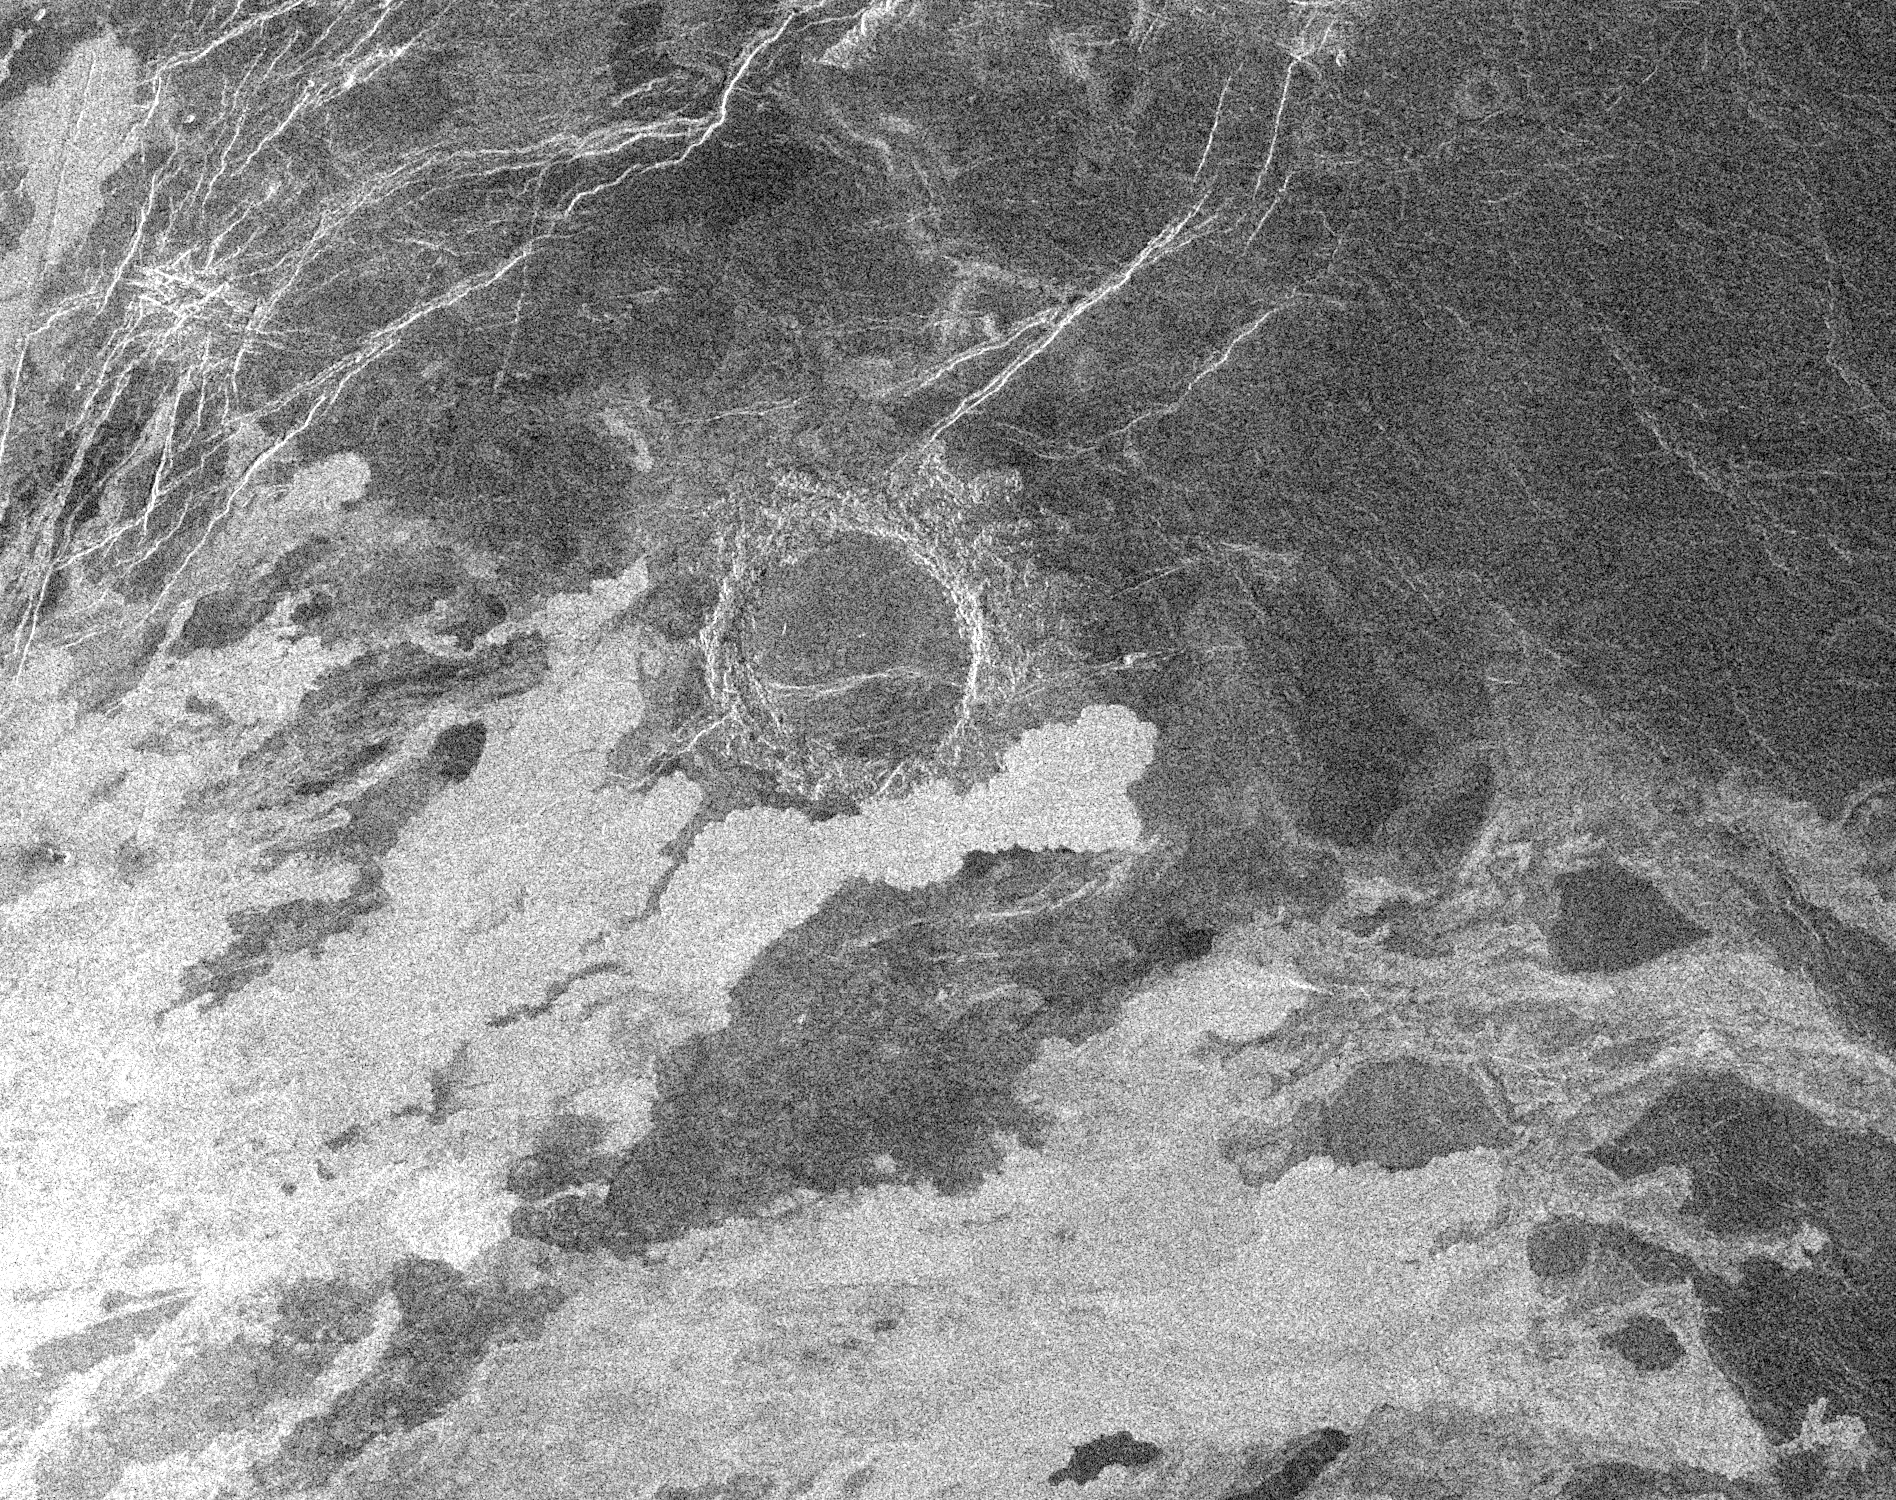

East Part of Sapas Mons with Flooded Crater

This Magellan image centered near 9.6 degrees north latitude, 189.5 degrees east longitude of an area 140 kilometers (87 miles) by 110 kilometers (68 miles) covers part of the eastern flank of the volcano Sapas Mons on the western edge of Atla Regio. The bright lobate features along the southern and the western part of the image, oriented in northeast to southwest directions, are lava flows that are rough at the 12.6 centimeter wavelength of the radar. These flows range in width from 5 kilometers to 25 kilometers (3 to 16 miles) with lengths of 50 kilometers to 100 kilometers (31 to 62 miles), extending off the area shown here. Additional radar-dark (smooth) flows are also present. The radar-bright linear structures in the northwest part of the image are interpreted to be faults and fractures possibly associated with the emplacement of magma in the subsurface. Located near the center of the image is a 20 kilometer (12 mile) diameter impact crater. This crater is superimposed on a northeast/southwest trending fracture while the southern part of the crater’s ejecta blanket is covered by a 6 kilometer (4 mile) wide radar-bright lava flow. These relations indicate that the crater post dates an episode of fracturing and is older than the lava flows covering its southern edge. This is one of only a few places on Venus in which an impact crater is seen to be covered by volcanic deposits.

Credit: NASA/JPL